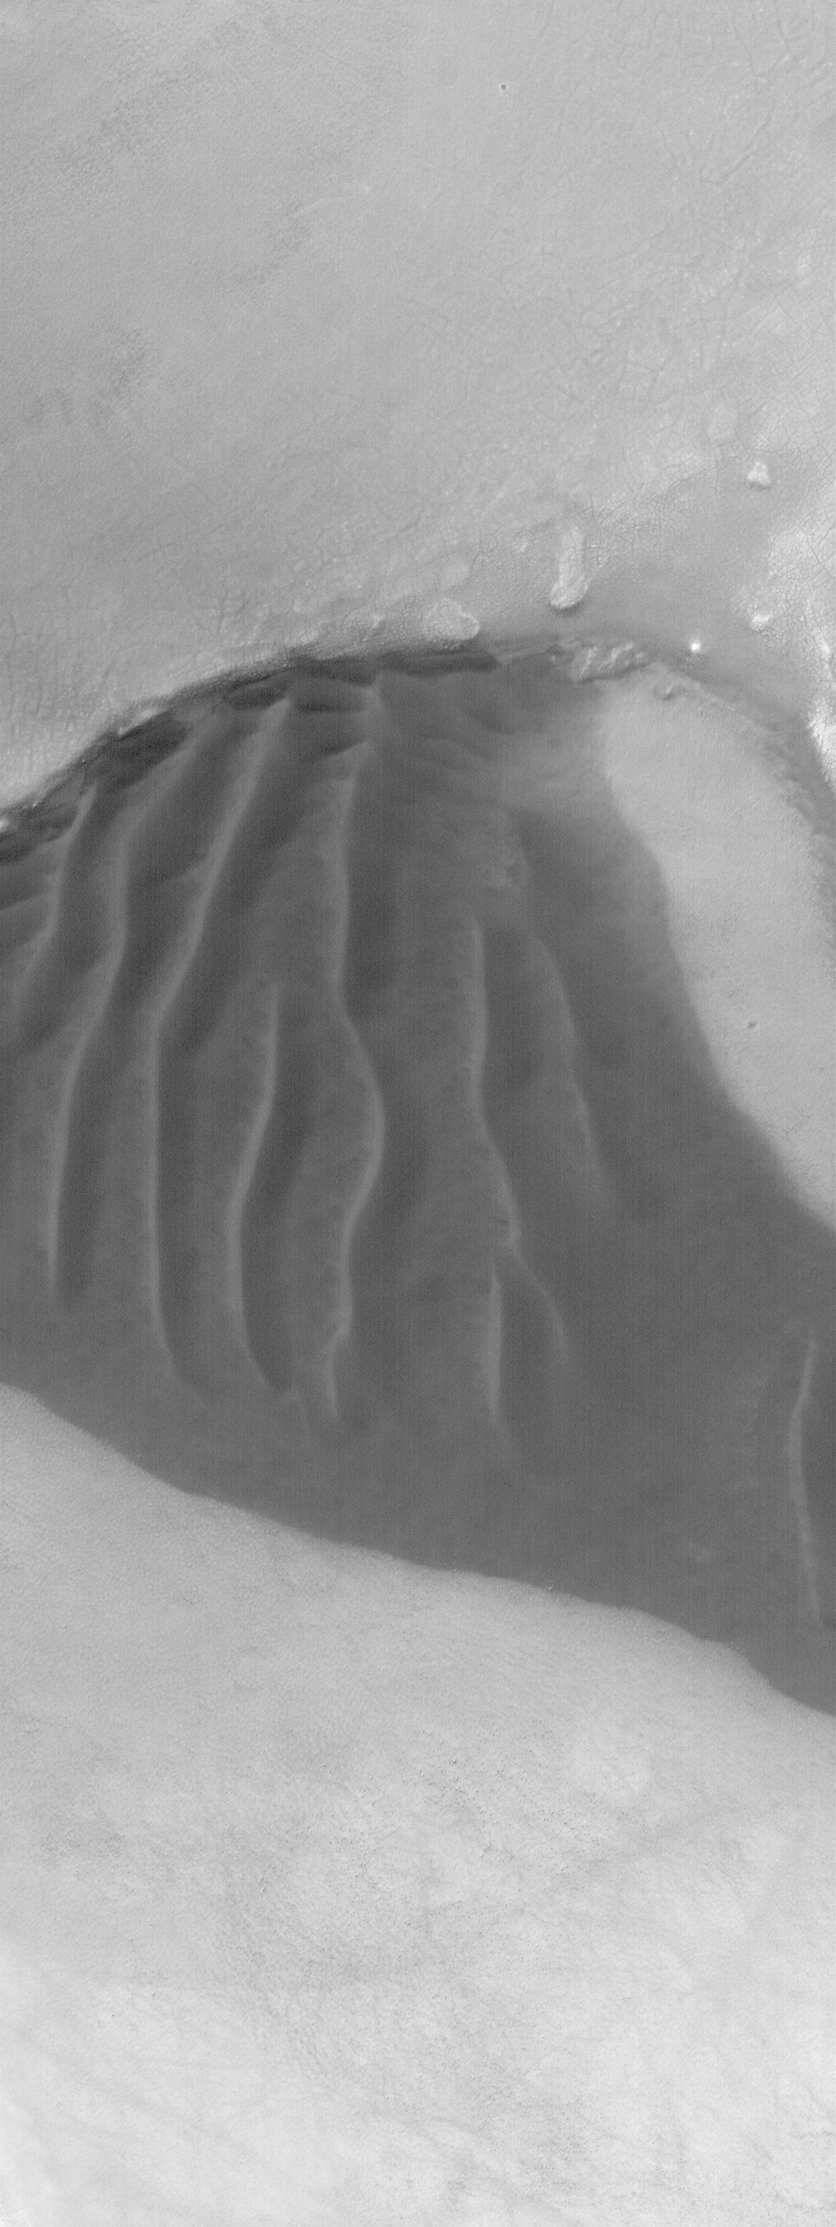

South Polar Dunes

1 April 2004
This Mars Global Surveyor (MGS) Mars Orbiter Camera (MOC) image shows a small patch of dark, windblown sand in the martian south polar region. Throughout the south high latitudes, dark sand has been trapped by wind in craters, pits, and depressions. This example is located near 64.5°S, 9.5°W. The image covers an area about 3 km (1.9 mi) across. Sunlight illuminates the scene from the upper left.

Credit: NASA/JPL/Malin Space Science Systems